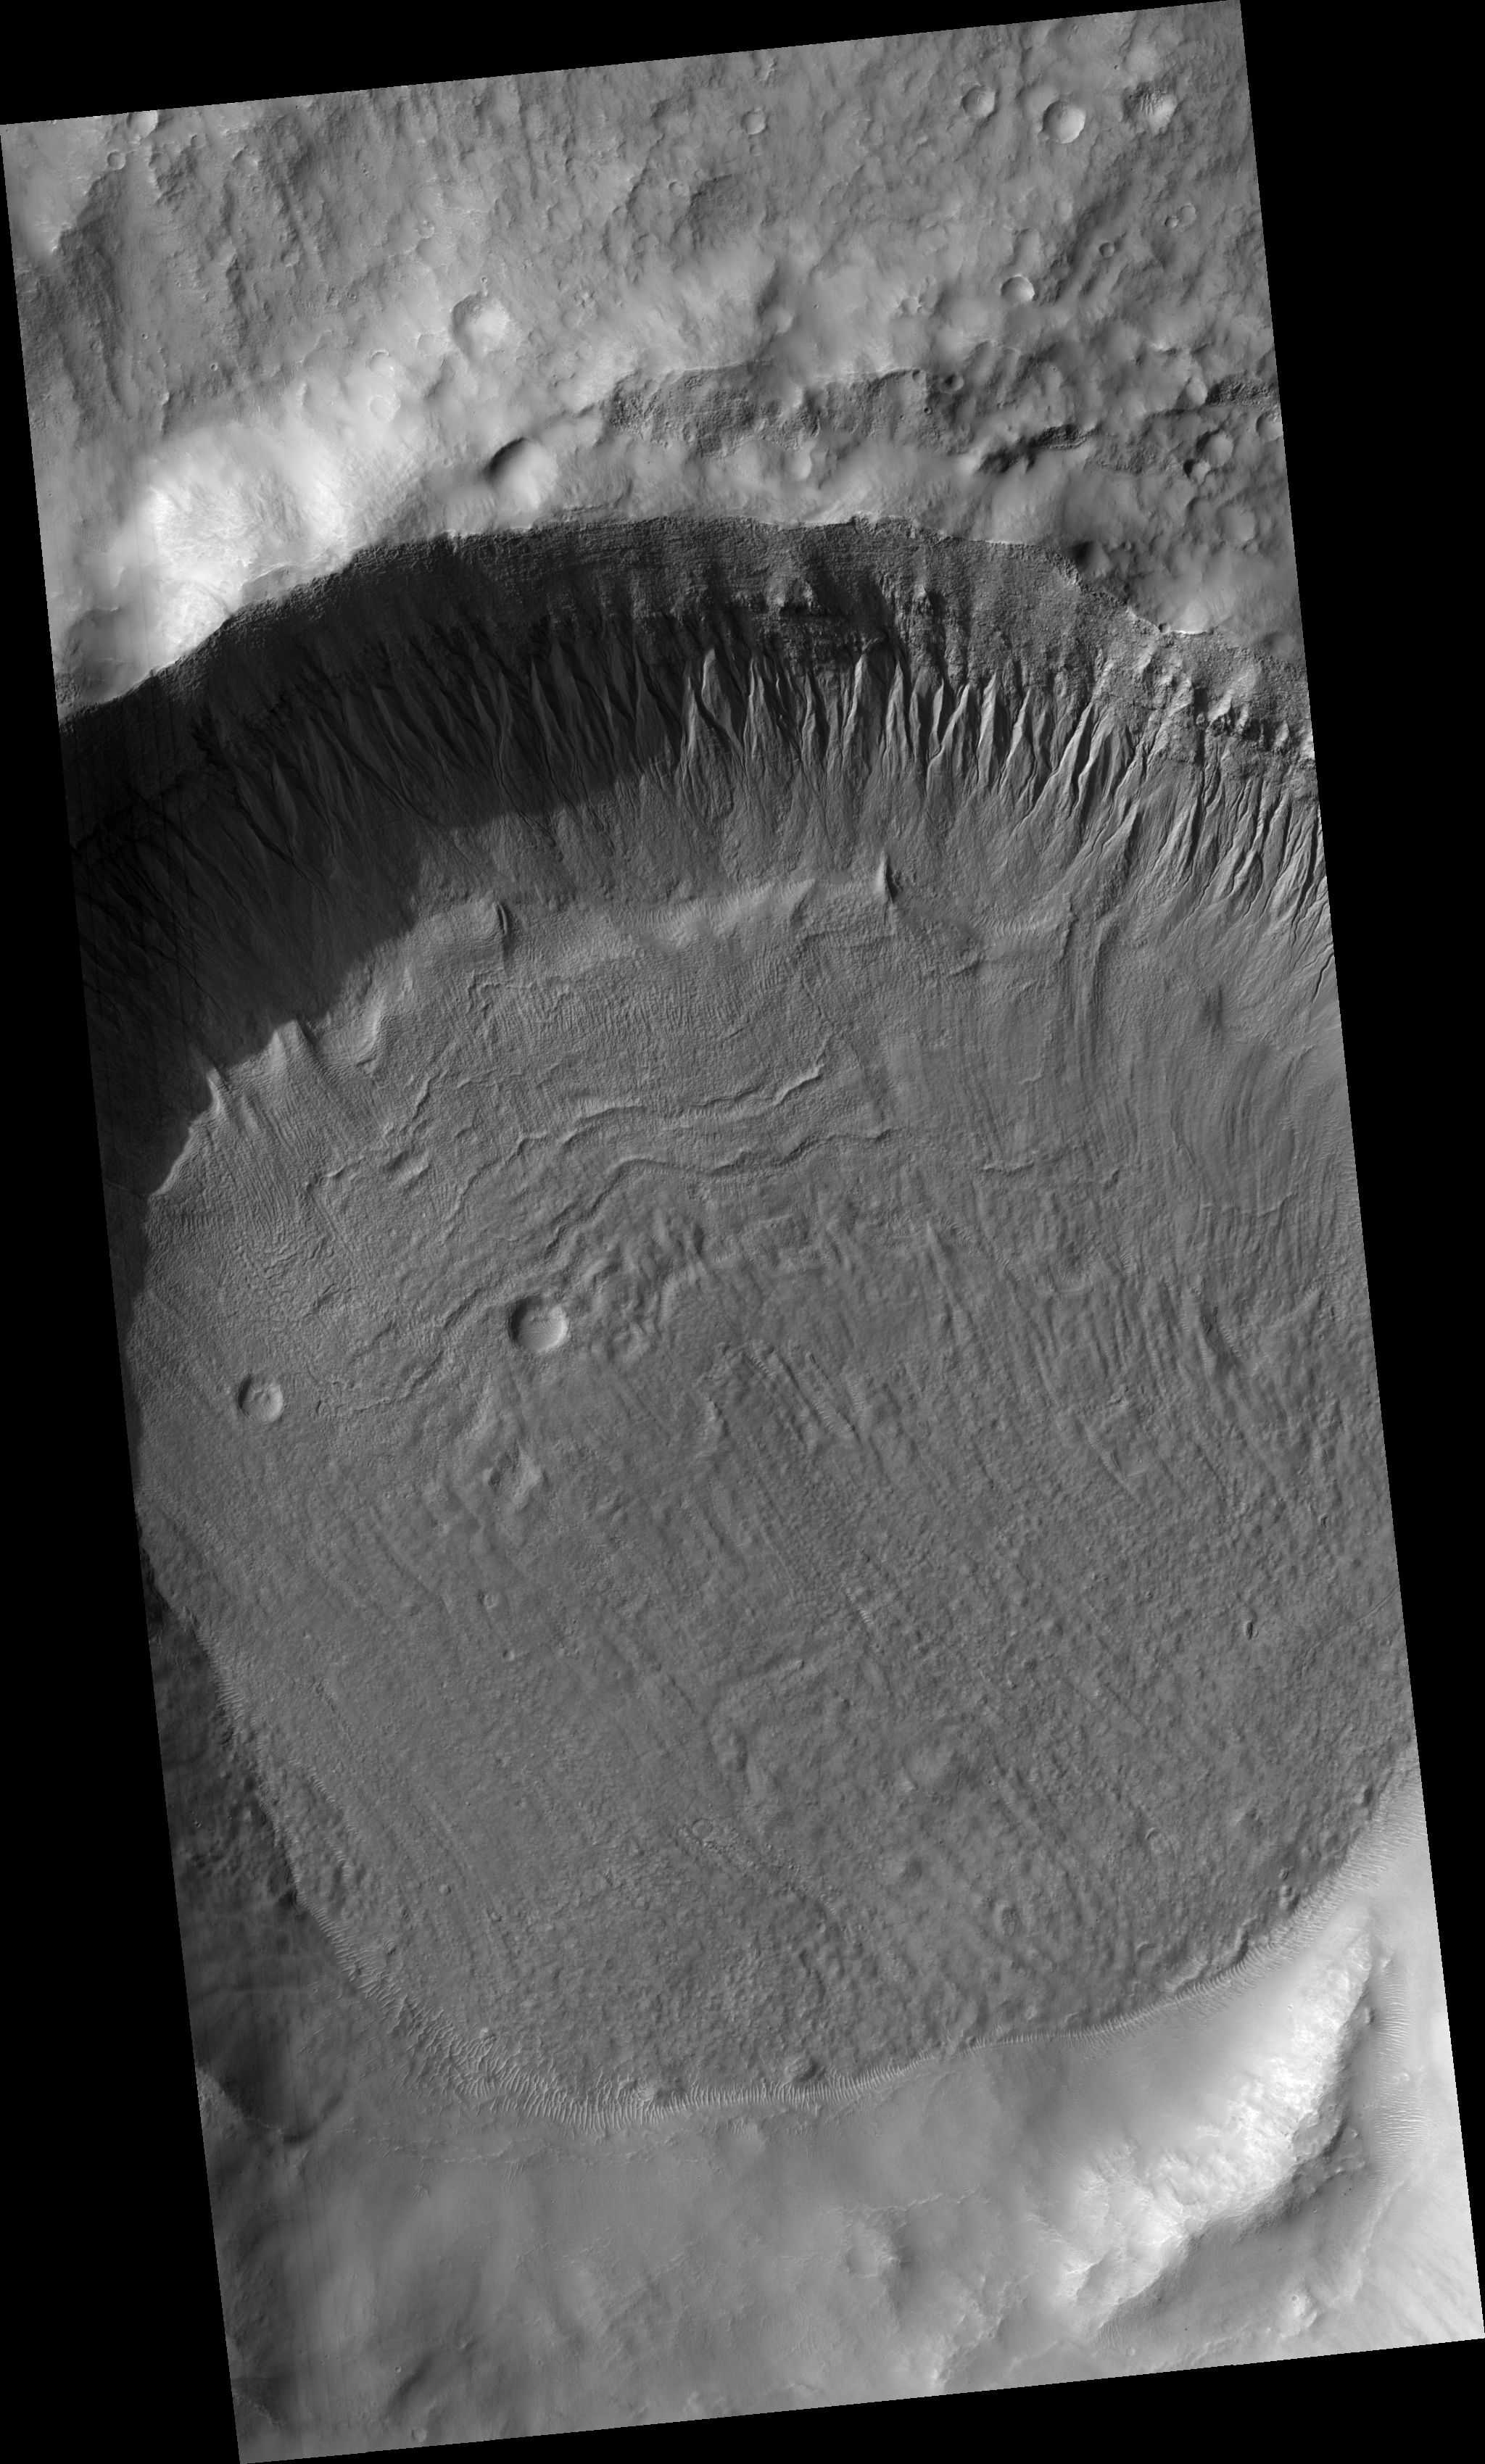

Gullies and Ice-rich Material

This HiRISE image (PSP_002066_1425) shows gullies in a crater in the southern hemisphere.

Gullies typically form when flowing water has sufficient energy to erode soil and soft rock in a channelized flow. The gullies in this image have narrow, overlapping channels and are deeply incised into the slope. Overlapping channels may suggest multiple flow events on this slope wall.

It is unknown what happened to the water that flowed in these gullies. Some of the water may have evaporated or gradually sublimated into the atmosphere or became incorporated as ice in the gully debris aprons located downslope at their termini.

Sublimation is a process similar to evaporation except that solid ice (instead of liquid water) returns to the atmosphere as a gas. Sublimation is common on Mars because the temperature and pressure are so low on Mars today that liquid water is only rarely stable.

The crater floor is covered in boulders (see subimage, approximately 500 m across), dunes, and textured material. The boulders are likely a “sublimation lag” that provides evidence that material on the crater floor is, or once was, ice-rich. A sublimation lag forms when ice-rich material sublimates leaving the boulders and rocks behind. It is possible that the boulders on this crater floor represent such a process. The pitted texture around boulders may also be an indicator of ice sublimation.

Observation Toolbox
Acquisition date: 1 January 2007
Local Mars time: 3:41 PM
Degrees latitude (centered): -37.0°
Degrees longitude (East): 207.0°
Range to target site: 261.1 km (163.2 miles)
Original image scale range: 26.1 cm/pixel (with 1 x 1 binning) so objects ~78 cm across are resolved
Map-projected scale: 25 cm/pixel and north is up
Map-projection: EQUIRECTANGULAR
Emission angle: 15.0°
Phase angle: 81.1°
Solar incidence angle: 68°, with the Sun about 22° above the horizon
Solar longitude: 161.2°, Northern Summer

NASA’s Jet Propulsion Laboratory, a division of the California Institute of Technology in Pasadena, manages the Mars Reconnaissance Orbiter for NASA’s Science Mission Directorate, Washington. Lockheed Martin Space Systems, Denver, is the prime contractor for the project and built the spacecraft. The High Resolution Imaging Science Experiment is operated by the University of Arizona, Tucson, and the instrument was built by Ball Aerospace and Technology Corp., Boulder, Colo.

Credit: NASA/JPL/Univ. of Arizona